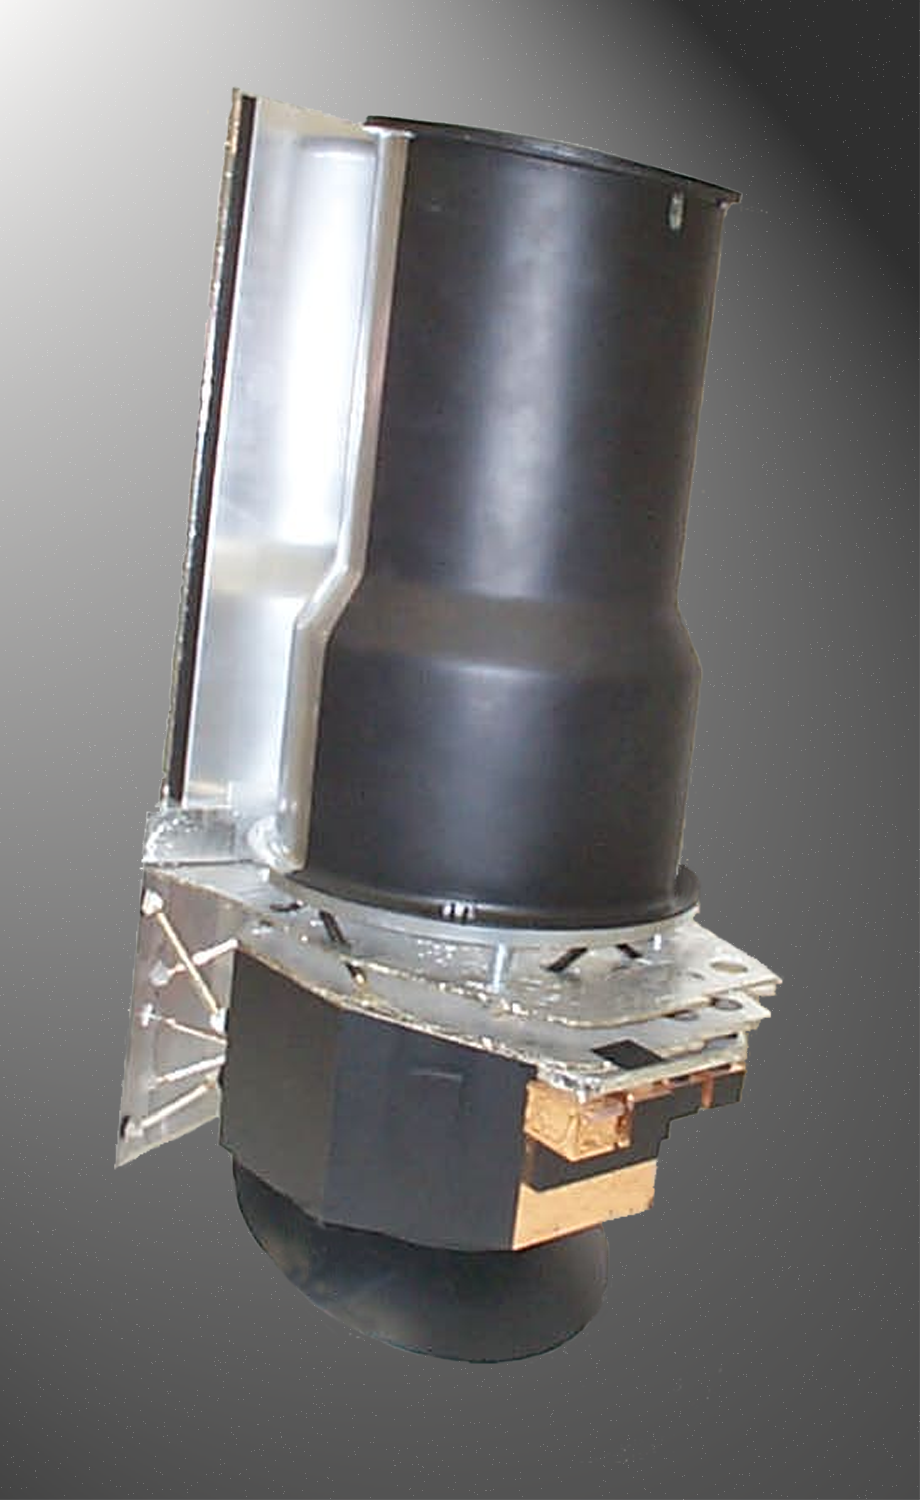

Scale Model of Spitzer

A photograph of a one-fifth scale model of the Spitzer Space Telescope.

Credit: NASA/JPL-Caltech